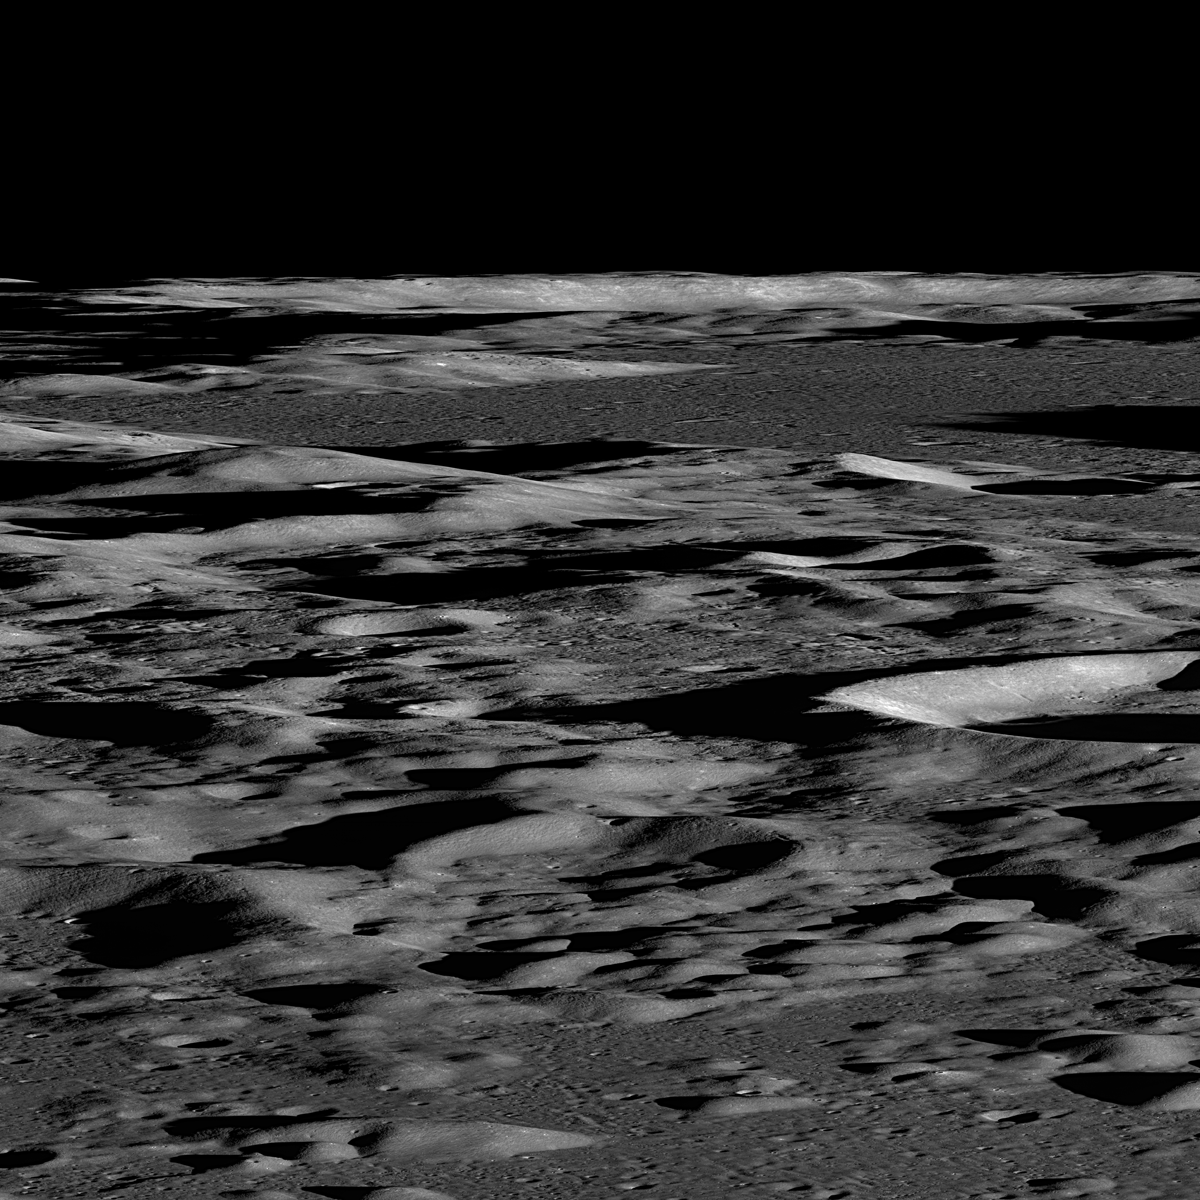

Commissioning Sequences Pave the Way

Several LROC NAC sequences were acquired looking across the illuminated limb to quantify scattered light. Not only were these excellent engineering test images but they also presented spectacular oblique views across the lunar surface.

NASA’s Goddard Space Flight Center built and manages the mission for the Exploration Systems Mission Directorate at NASA Headquarters in Washington. The Lunar Reconnaissance Orbiter Camera was designed to acquire data for landing site certification and to conduct polar illumination studies and global mapping. Operated by Arizona State University, the LROC facility is part of the School of Earth and Space Exploration (SESE). LROC consists of a pair of narrow-angle cameras (NAC) and a single wide-angle camera (WAC). The mission is expected to return over 70 terabytes of image data.

Credit: NASA/GSFC/Arizona State University